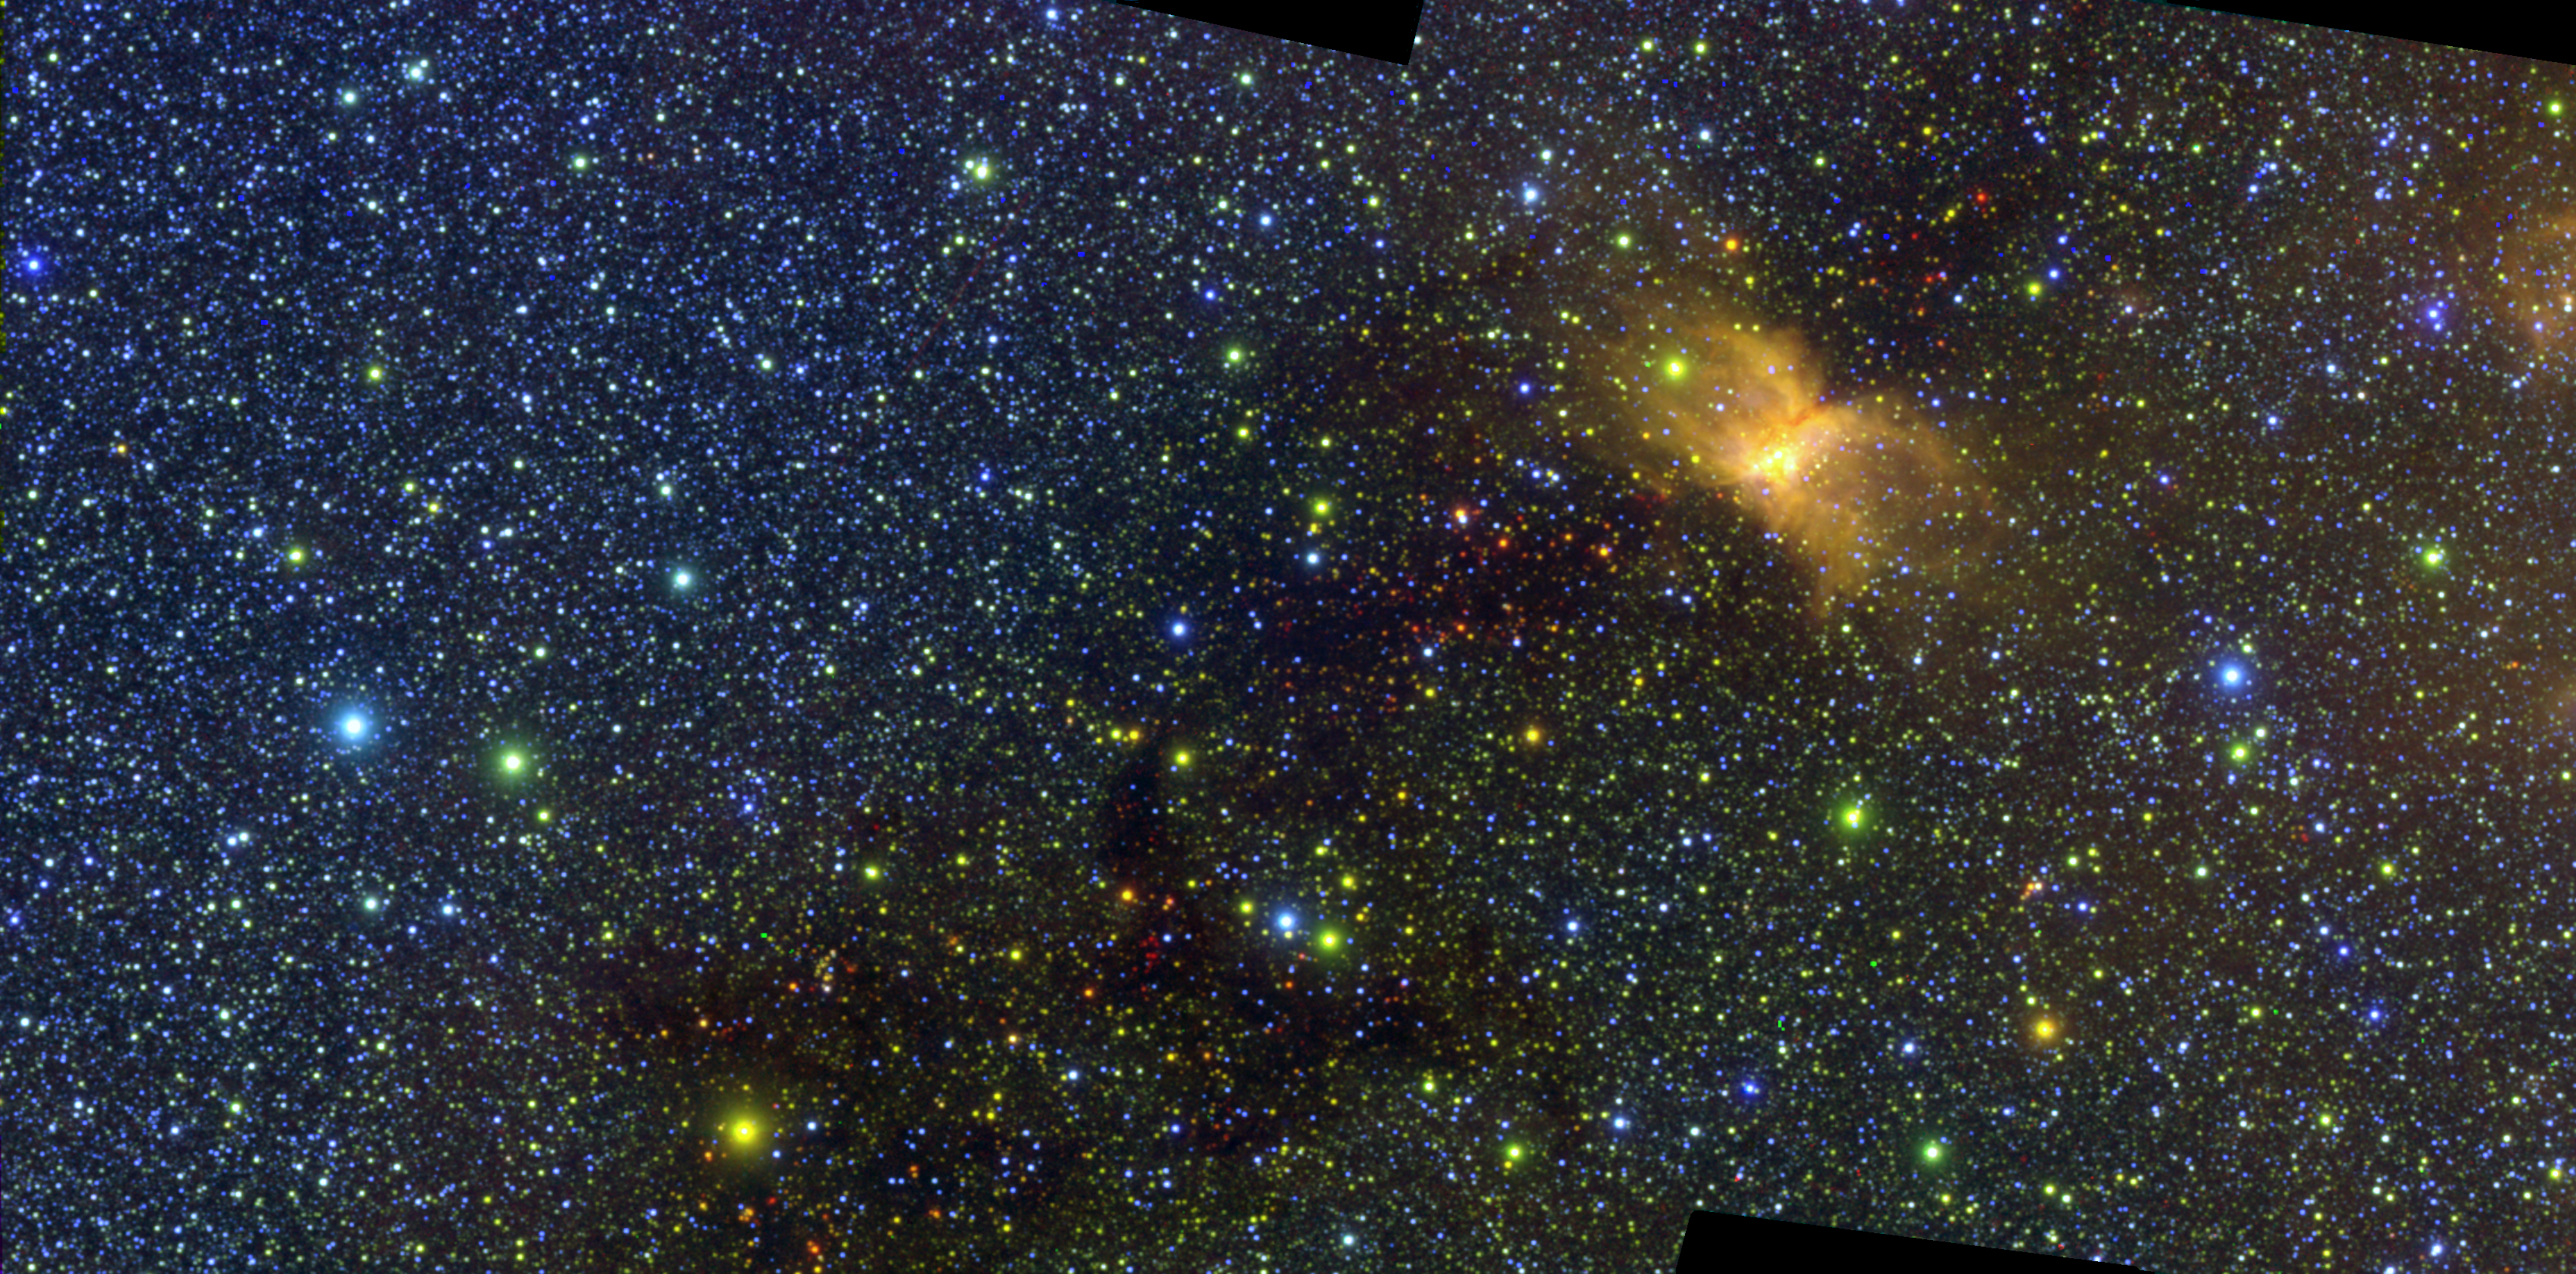

SPHEREx Vela Molecular Ridge

This image of the Vela Molecular Ridge was captured by NASA’s SPHEREx (Spectro-Photometer for the History of the Universe, Epoch of Reionization and Ices Explorer) and was part of the mission’s first public data release on July 2, 2025. The yellow patch at right is RCW 36, an emission nebula – a cloud of interstellar gas and dust that glows in some infrared colors due to radiation from nearby stars.

SPHEREx detects 102 infrared wavelengths, or colors, that aren’t visible to the human eye. This image represents some of those wavelengths in three visible light colors – red, green, and blue.

Figure A (red) is the visible light image representing infrared wavelengths from 4.54 to 4.65 microns.

Figure A

Figure B (green) is the visible light image representing infrared wavelengths from 2.83 to 3.20 microns.

Figure B

Figure C (blue) is the visible light image representing infrared wavelengths from 0.74 to 0.88 microns. The emission nebula RCW 36 is largely invisible in this image because its gas and dust do not radiate light in this infrared range.

Figure C

Figure D illustrates how these three visible light images represent some of the 102 unique infrared wavelength images taken of this area by SPHEREx and how they are combined into the image at bottom.

Figure D

The SPHEREx mission is managed by NASA’s Jet Propulsion Laboratory for the agency’s Astrophysics Division within the Science Mission Directorate at NASA Headquarters. BAE Systems in Boulder, Colorado, built the telescope and the spacecraft bus. The science analysis of the SPHEREx data will be conducted by a team of scientists located at 10 institutions in the U.S., two in South Korea, and one in Taiwan. Caltech in Pasadena managed and integrated the instrument. The mission’s principal investigator is based at Caltech with a joint JPL appointment. Data will be processed and archived at IPAC at Caltech. The SPHEREx dataset will be publicly available at the NASA-IPAC Infrared Science Archive. Caltech manages JPL for NASA.

Credit: NASA/JPL-Caltech